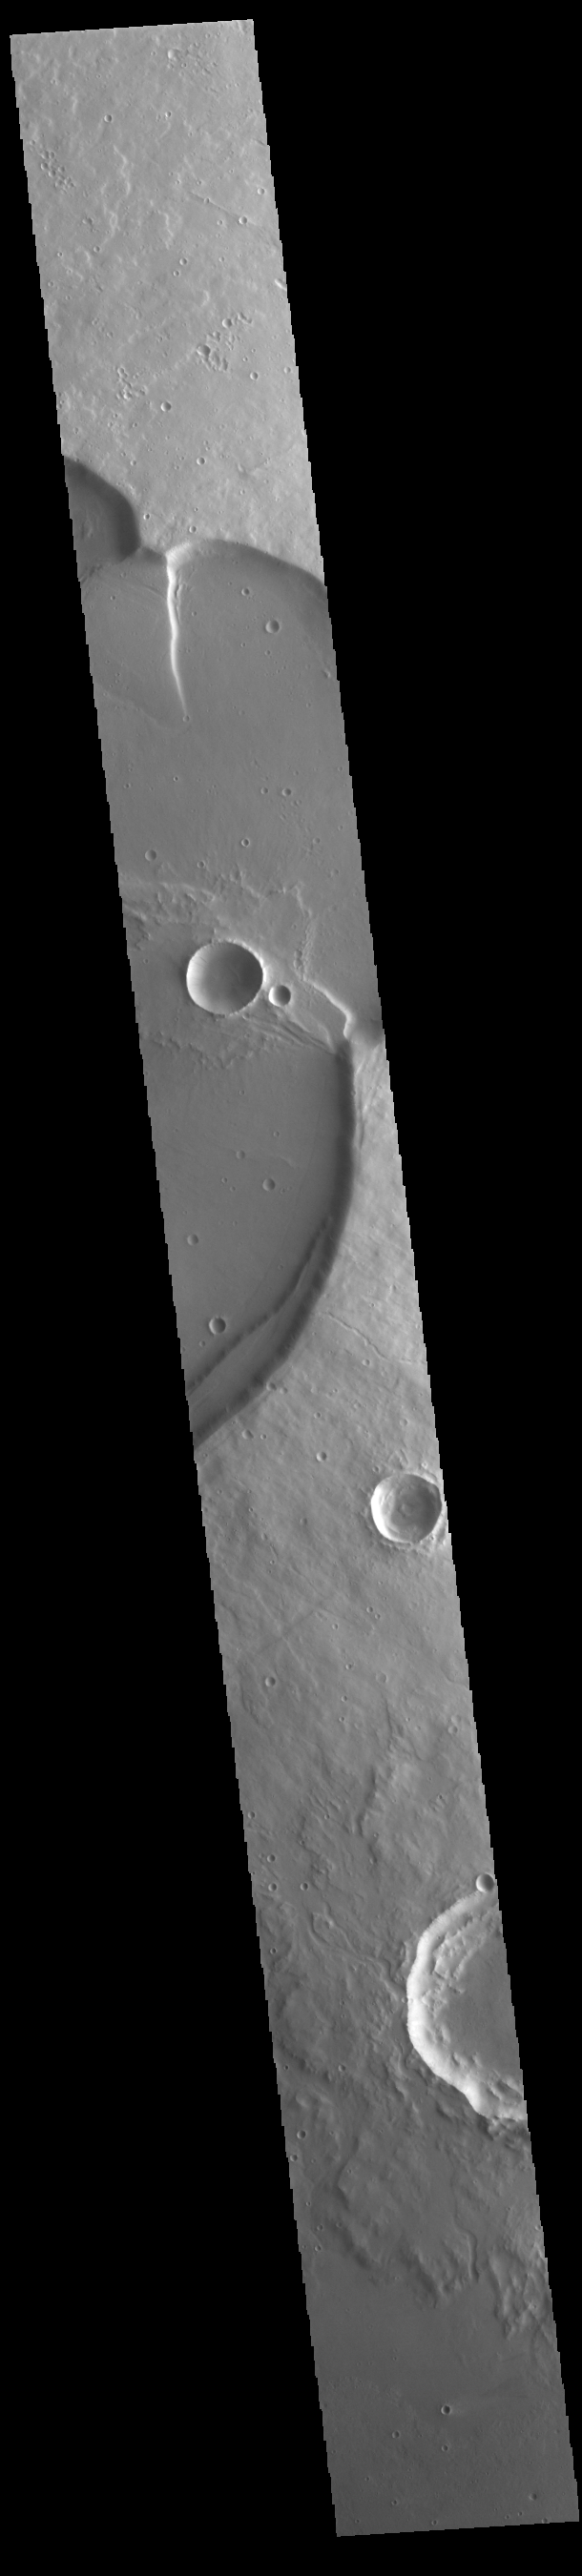

Uranius Mons

Today’s VIS image shows the eastern side of Uranius Mons. Uranius Mons is 4.8 kilometers (3 miles) high with shallow slopes. The surrounding volcanic plains are younger than the volcano itself and originated at other volcanic centers in the Tharsis region.

Credit: NASA/JPL-Caltech/ASU